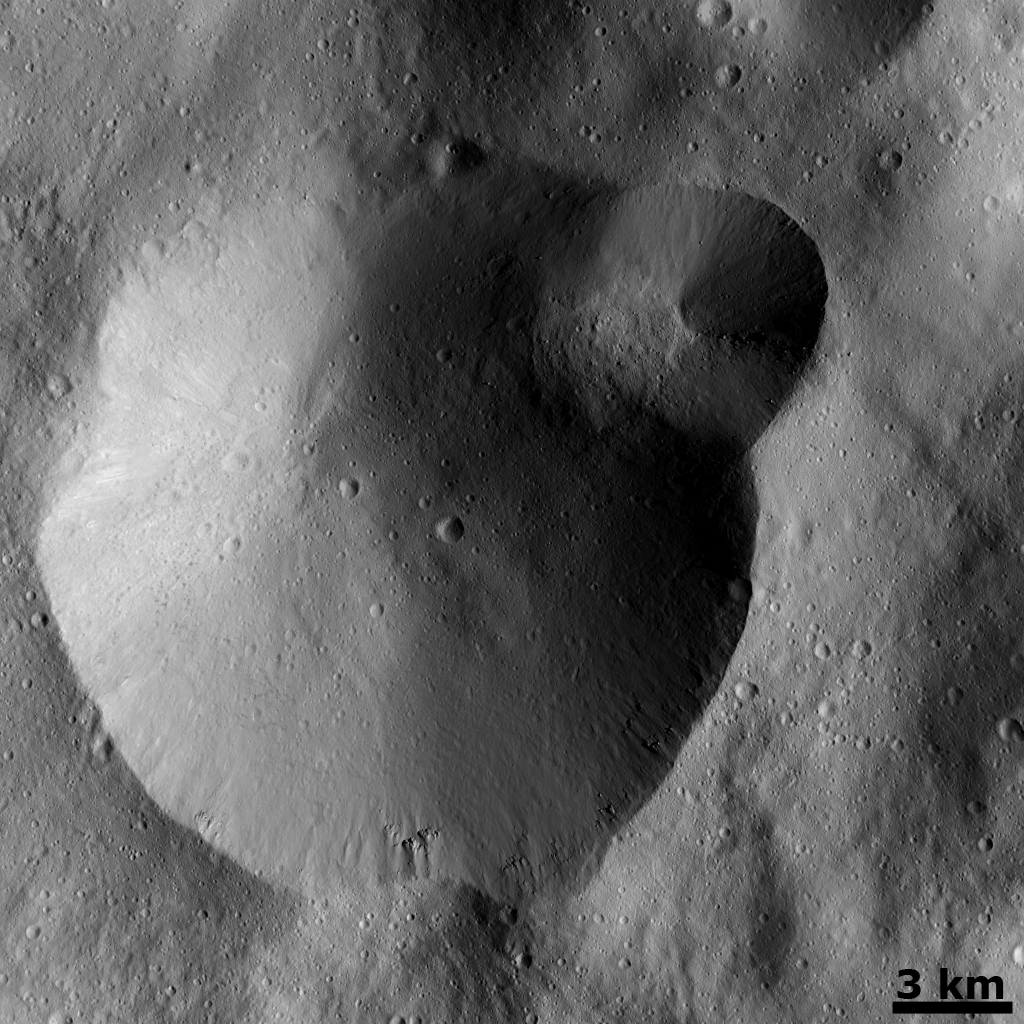

Successive Formation of Impact Craters

This Dawn FC (framing camera) image shows two overlapping impact craters. The large crater is roughly 20 kilometers (12 miles) in diameter and the smaller crater is roughly 6 kilometers (4 miles) in diameter. The rims of the craters are both reasonably fresh but the larger crater must be older because the smaller crater cuts across the larger crater’s rim. As the smaller crater formed it destroyed a part of the rim of the pre-existing, larger crater. The larger crater’s interior is more densely cratered than the smaller crater, which also suggests that is it older. In the bottom of the image there is some material slumping from rim of the larger crater towards its center.

This image is located in Vesta’s Urbinia quadrangle and the center of the image is 58.0 degrees south latitude, 284.0 degrees east longitude. NASA’s Dawn spacecraft obtained this image with its framing camera on Dec. 18, 2011. This image was taken through the camera’s clear filter. The distance to the surface of Vesta is 260 kilometers (162 miles) and the image has a resolution of about 22 meters (82 feet) per pixel. This image was acquired during the LAMO (low-altitude mapping orbit) phase of the mission.

The Dawn mission to Vesta and Ceres is managed by NASA’s Jet Propulsion Laboratory, a division of the California Institute of Technology in Pasadena, for NASA’s Science Mission Directorate, Washington D.C. UCLA is responsible for overall Dawn mission science. The Dawn framing cameras have been developed and built under the leadership of the Max Planck Institute for Solar System Research, Katlenburg-Lindau, Germany, with significant contributions by DLR German Aerospace Center, Institute of Planetary Research, Berlin, and in coordination with the Institute of Computer and Communication Network Engineering, Braunschweig. The Framing Camera project is funded by the Max Planck Society, DLR, and NASA/JPL.

Credit: NASA/JPL-Caltech/UCLA/MPS/DLR/IDA